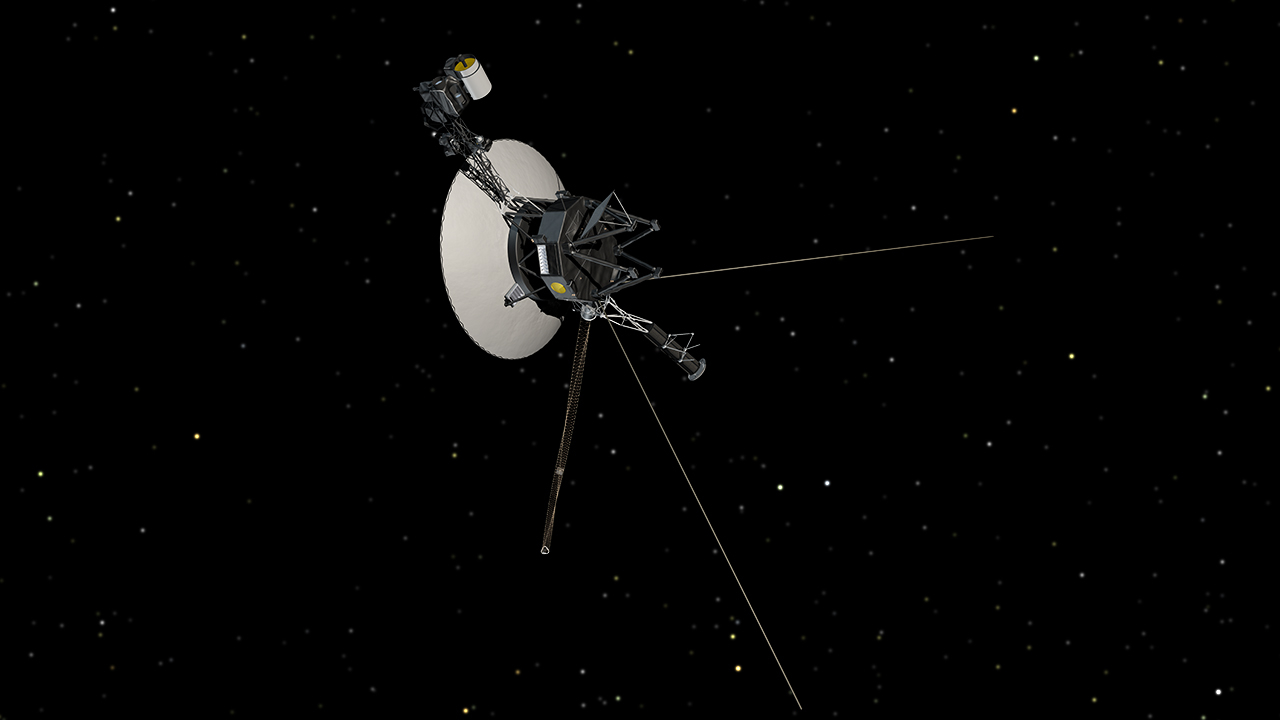

Voyager in Space (Artist Concept)

This artist’s concept shows NASA’s Voyager spacecraft against a backdrop of stars.

The Voyager spacecraft were built and continue to be operated by NASA’s Jet Propulsion Laboratory, in Pasadena, Calif. Caltech manages JPL for NASA. The Voyager missions are a part of NASA’s Heliophysics System Observatory, sponsored by the Heliophysics Division of the Science Mission Directorate at NASA Headquarters in Washington.

Credit: NASA/JPL-Caltech